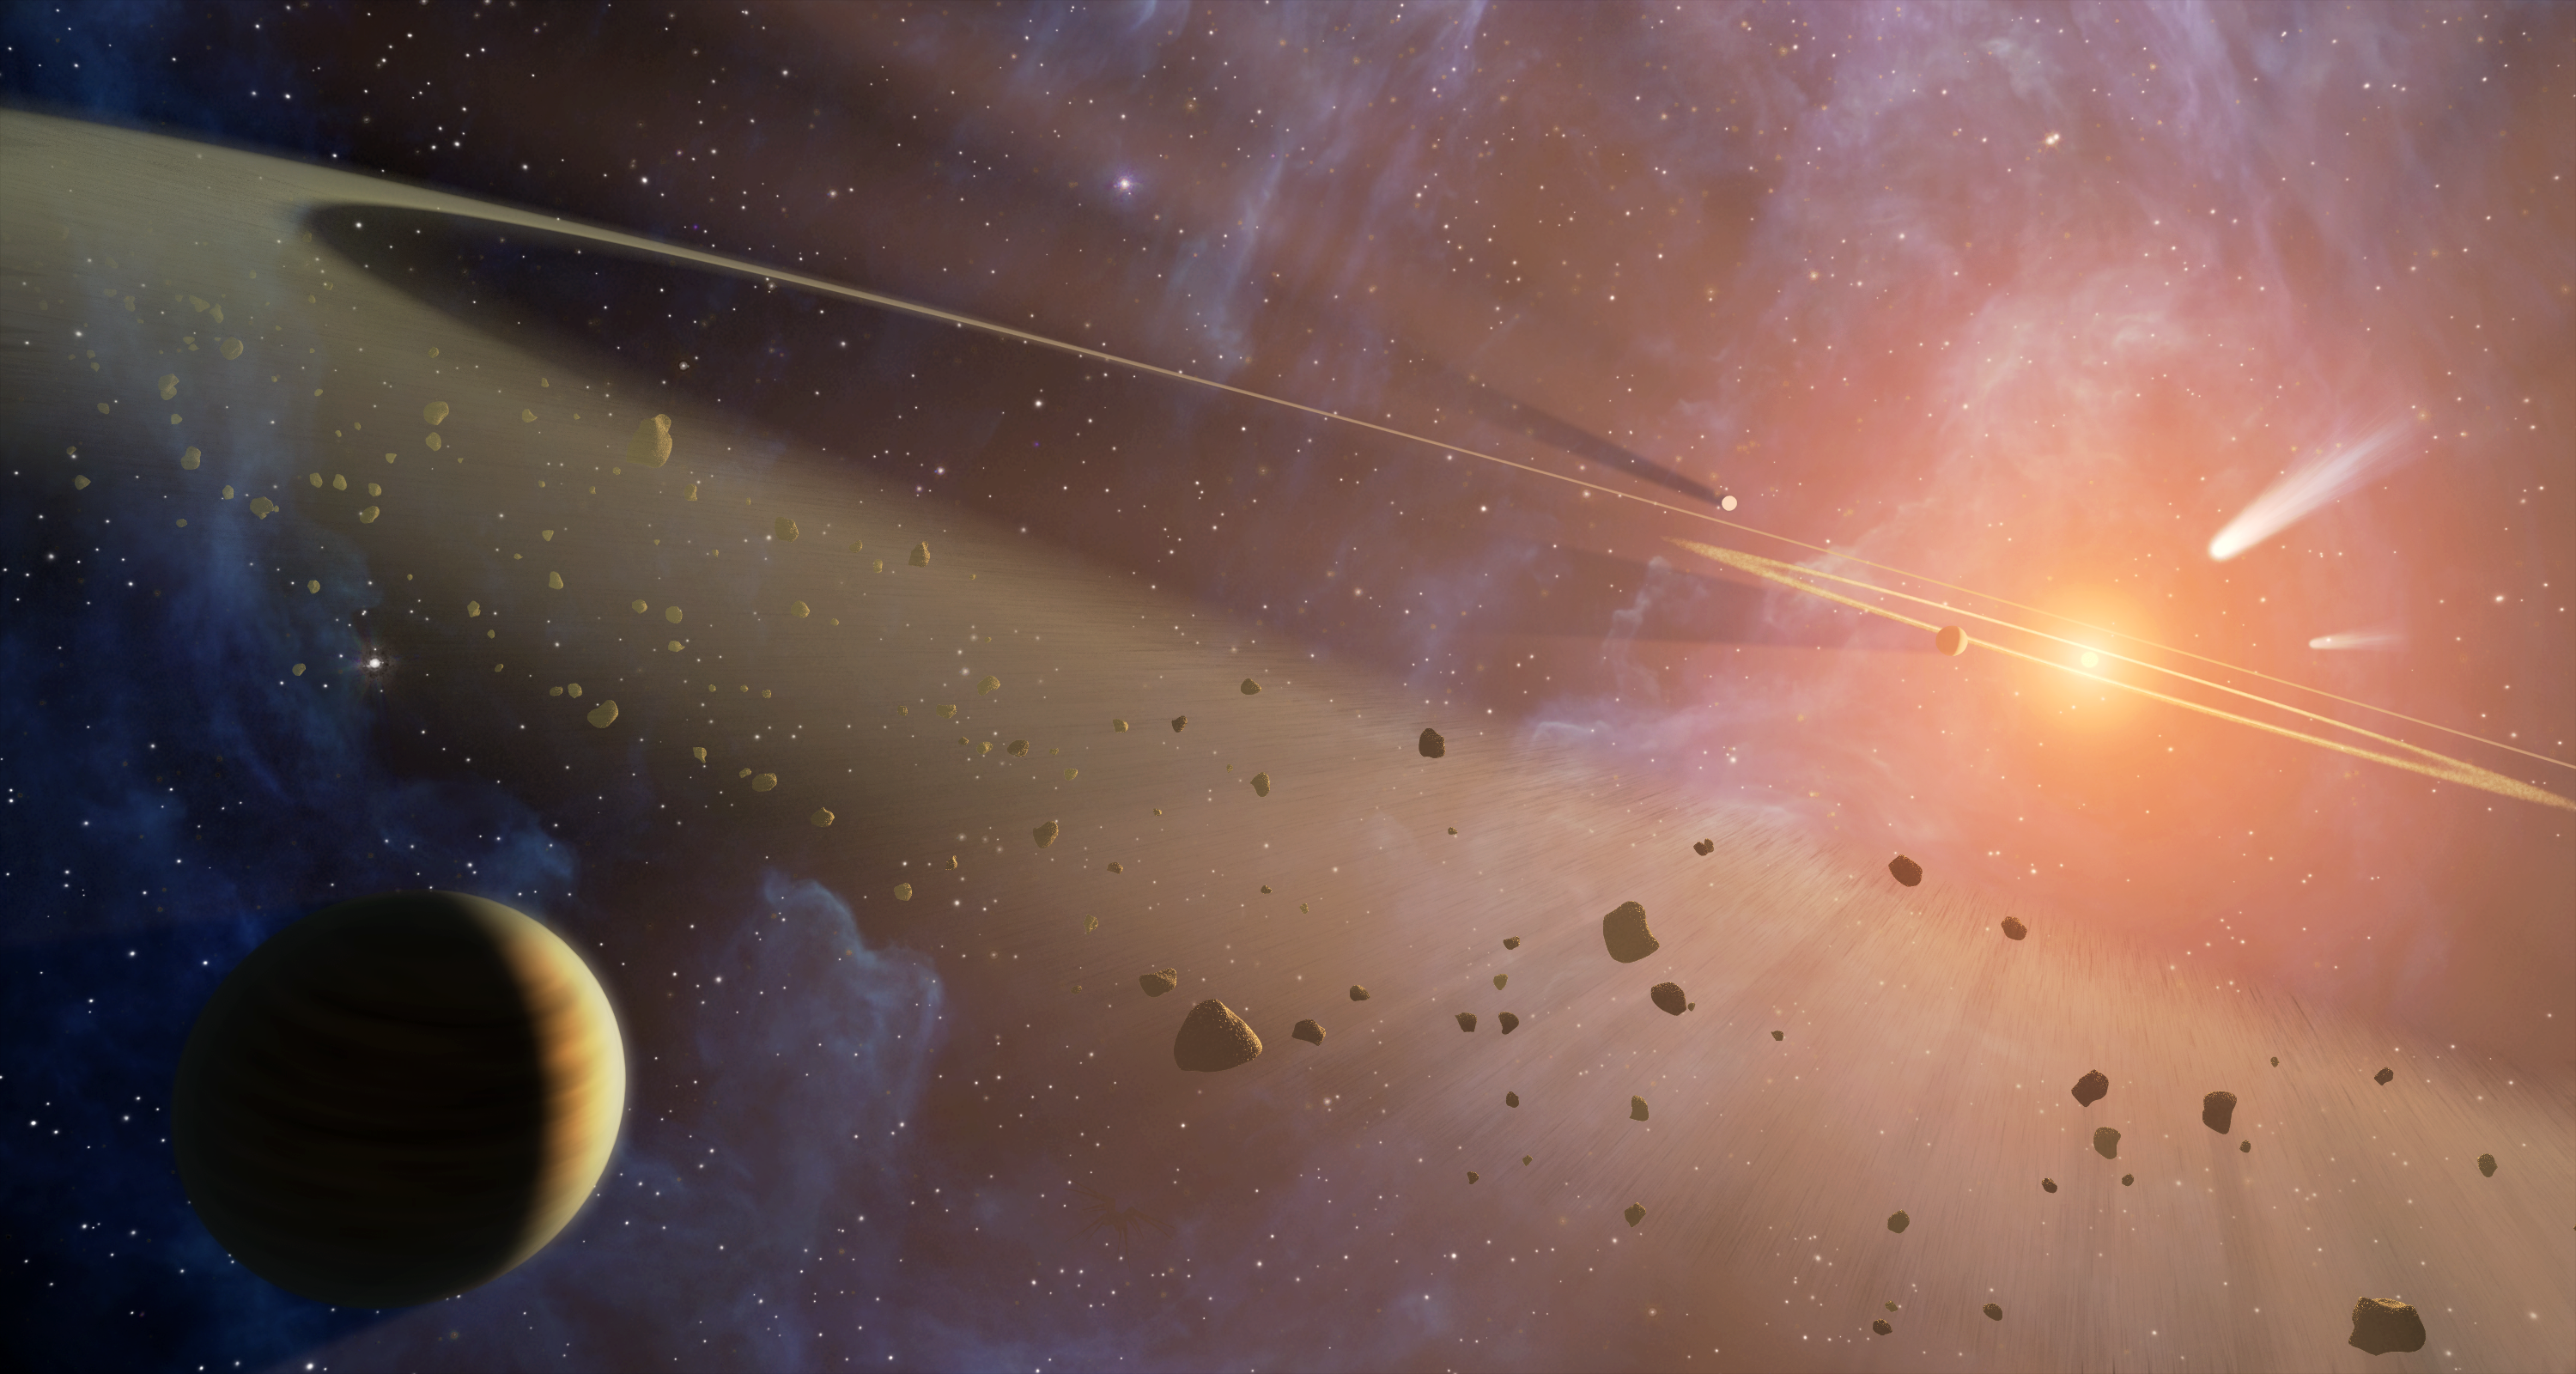

Epsilon Eridani: Double the Rubble

This artist's conception shows the closest known planetary system to our own, called Epsilon Eridani. Observations from NASA's Spitzer Space Telescope show that the system hosts two asteroid belts, in addition to previously identified candidate planets and an outer comet ring.

Epsilon Eridani is located about 10 light-years away in the constellation Eridanus. It is visible in the night skies with the naked eye.

The system's inner asteroid belt appears as the yellowish ring around the star, while the outer asteroid belt is in the foreground. The outermost comet ring is too far out to be seen in this view, but comets originating from it are shown in the upper right corner.

Astronomers think that each of Epsilon Eridani's asteroid belts could have a planet orbiting just outside it, shepherding its rocky debris into a ring in the same way that Jupiter helps keep our asteroid belt confined. The planet near the inner belt was previously identified in 2000 via the radial velocity, or "star wobble," technique, while the planet near the outer belt was inferred when Spitzer discovered the belt.

The inner belt orbits at a distance of about 3 astronomical units from its star -- or about the same position as the asteroid belt in our own solar system (an astronomical unit is the distance between Earth and our sun). The second asteroid belt lies at about 20 astronomical units from the star, or a position comparable to Uranus in our solar system. The outer comet ring orbits from 35 to 90 astronomical units from the star; our solar system's analogous Kuiper Belt extends from about 30 to 50 astronomical units from the sun.

Credit: NASA/JPL-Caltech/T. Pyle (SSC)